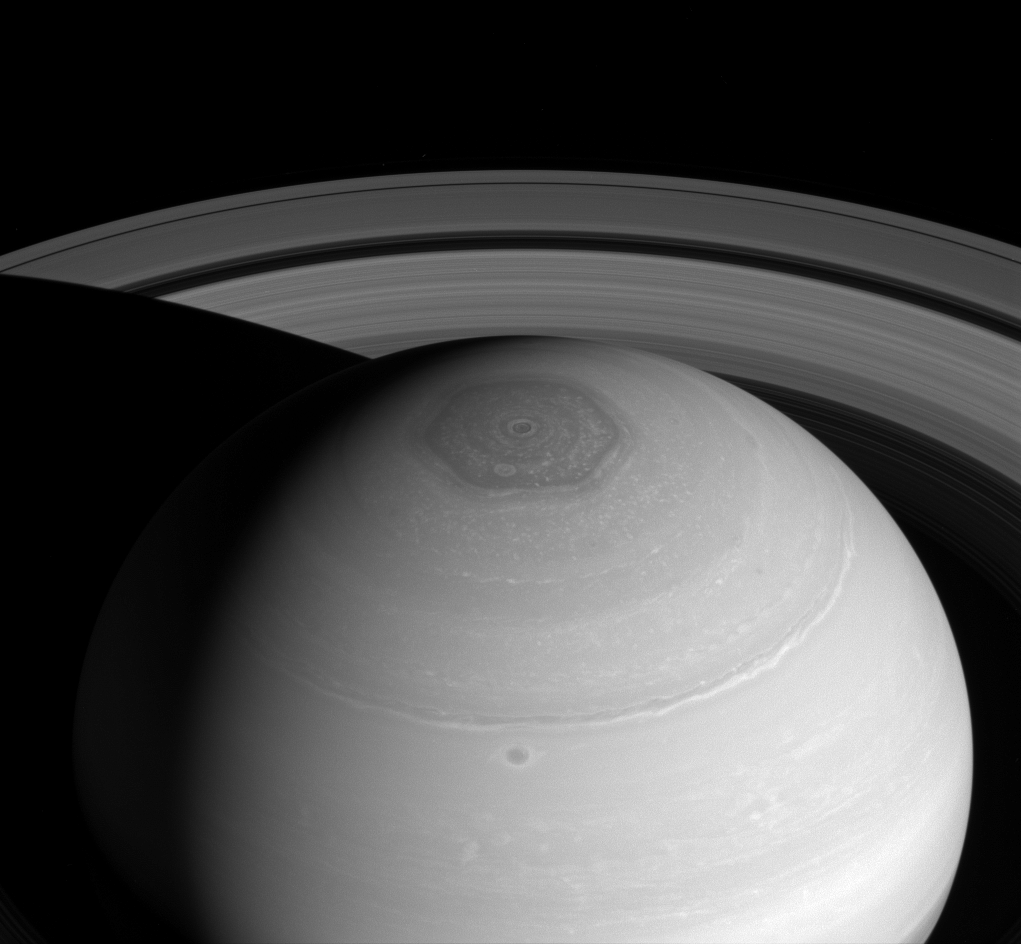

Vortex and Rings

The Cassini spacecraft captures three magnificent sights at once: Saturn’s north polar vortex and hexagon along with its expansive rings.

The hexagon, which is wider than two Earths, owes its appearance to the jet stream that forms its perimeter. The jet stream forms a six-lobed, stationary wave which wraps around the north polar regions at a latitude of roughly 77 degrees North.

This view looks toward the sunlit side of the rings from about 37 degrees above the ringplane. The image was taken with the Cassini spacecraft wide-angle camera on April 2, 2014 using a spectral filter which preferentially admits wavelengths of near-infrared light centered at 752 nanometers.

The view was obtained at a distance of approximately 1.4 million miles (2.2 million kilometers) from Saturn and at a Sun-Saturn-spacecraft, or phase, angle of 43 degrees. Image scale is 81 miles (131 kilometers) per pixel.

The Cassini-Huygens mission is a cooperative project of NASA, the European Space Agency and the Italian Space Agency. NASA’s Jet Propulsion Laboratory, a division of the California Institute of Technology in Pasadena, manages the mission for NASA’s Science Mission Directorate, Washington. The Cassini orbiter and its two onboard cameras were designed, developed and assembled at JPL. The imaging operations center is based at the Space Science Institute in Boulder, Colo.

Credit: NASA/JPL-Caltech/Space Science Institute